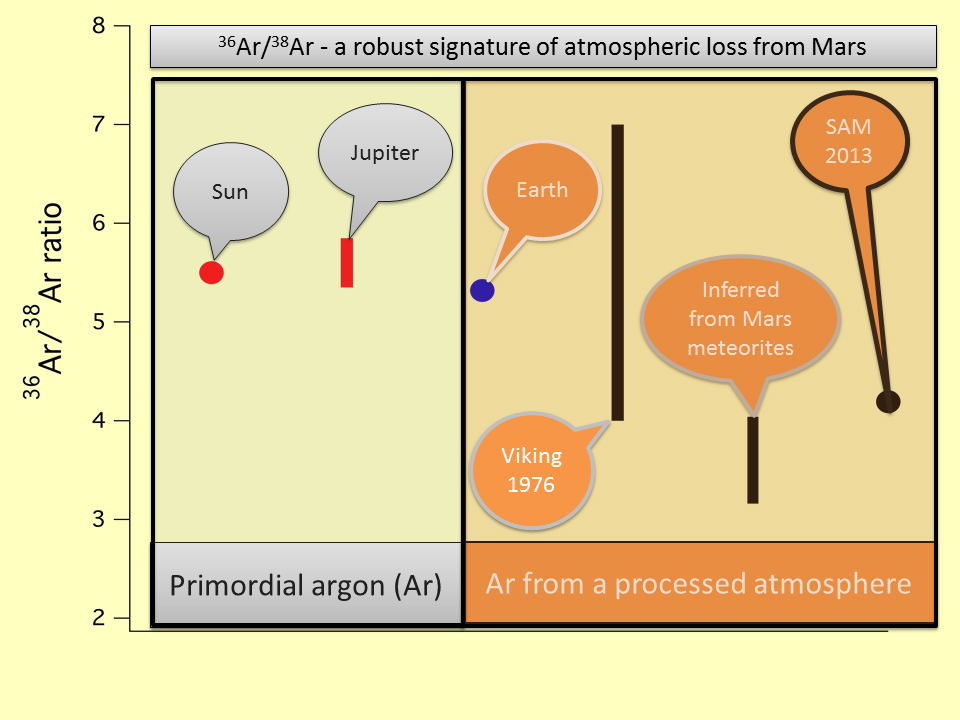

Argon Isotopes Provide Robust Signature of Atmospheric Loss

This image shows the ratio of the argon isotope argon-36 to the heavier argon isotope argon-38, in various measurements. The point farthest to the right designates a new (2013) measurement of the ratio in the atmosphere of Mars, made by the quadrupole mass spectrometer in the Sample Analysis at Mars (SAM) suite of instruments in NASA’s Curiosity Mars rover. For comparison, the previous measurement at Mars by the Mars Viking project in 1976 is shown also. The SAM result is at the lower end of the range of uncertainty of the Viking data, but compares well with ratios of argon istotopes from some Mars meteorites. The value determined by SAM is significantly lower than the value in the sun, Jupiter and Earth, which implies loss of the lighter isotope compared to the heavier isotope over geologic time. The argon isotope fractionation provides clear evidence of the loss of atmosphere from Mars.

NASA’s Jet Propulsion Laboratory, Pasadena, Calif., manages the Mars Science Laboratory Project and the mission’s Curiosity rover for NASA’s Science Mission Directorate in Washington. The rover was designed and assembled at JPL, a division of the California Institute of Technology in Pasadena.

Credit: NASA/JPL-Caltech